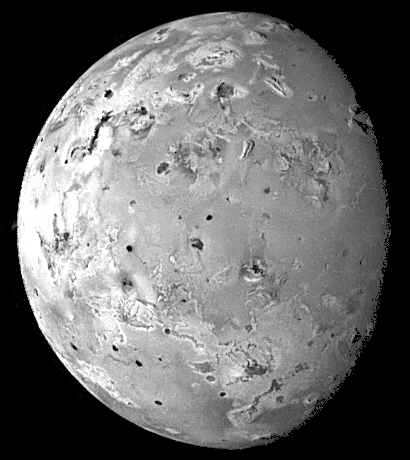

Topography of Io

This image of Io was acquired by Galileo during its ninth orbit (C9) of Jupiter as part of a sequence of images designed to cover Io at low illumination angles to map the landforms. Obtaining images at such illuminations is like taking a picture from a high altitude around sunrise or sunset. Such lighting conditions emphasize the topography of the volcanic satellite. Several mountains up to a few miles high can be seen in this view, especially near the upper right. Some of these mountains appear to be tilted crustal blocks.

North is to the top of the picture. The resolution is 8.3 kilometers per picture element. The image was taken on June 27, 1997 at a range of 817,000 kilometers by the solid state imaging (CCD) system on NASA’s Galileo spacecraft.

The Jet Propulsion Laboratory, Pasadena, CA manages the mission for NASA’s Office of Space Science, Washington, DC.

Credit: NASA/JPL/University of Arizona